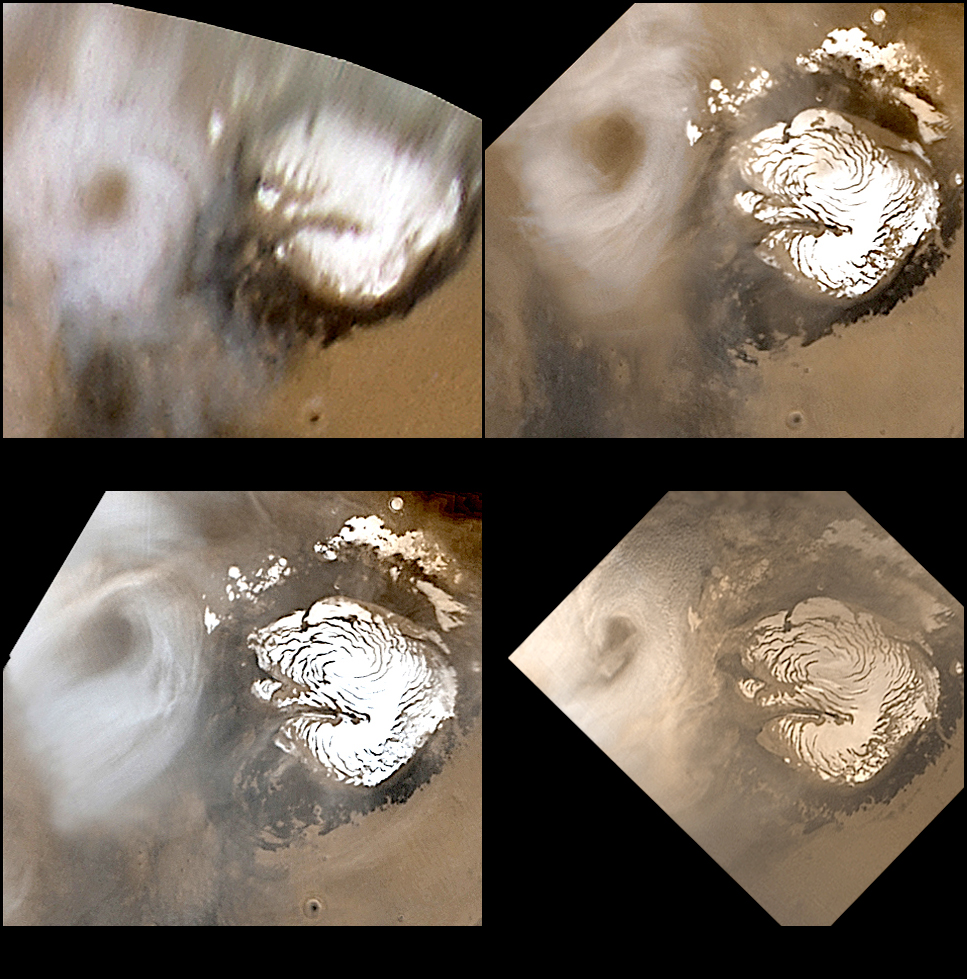

Celebrating 8 Years at Mars: Repeated Weather Events

12 September 2005
Mars Global Surveyor (MGS) entered Mars orbit on 12 September 1997.

Today, we celebrate the MGS’s 8th anniversary!

The 8 Earth years that MGS has been in orbit span portions of 5 martian years. One of the critical science activities that the Mars Orbiter Camera (MOC) has been engaged in for the past 8 years has been to document daily changes in the martian weather. Each day that MOC is operating, the red and blue wide angle cameras are used to build up a daily global map. These maps provide a record of the planet’s changing meteorological conditions.

One of the most exciting observations that the MOC wide angle cameras have made during these 8 years is that the red planet has very repeatable weather patterns. In light of weather-related problems and disruptions that occur every year on Earth, one can only imagine how nice it would be if our planet followed a similar, repeated pattern.

The four pictures shown here provide an example of one of the weather phenomena that repeat each martian year. Each picture shows the north polar region of Mars during the northern summer season. Each picture is a composite of several images acquired at different visible wavelengths to give a color view of the planet. Each picture was taken about 1 Mars year apart, and each shows an annular (circular) cloud located over the same terrain each summer.

The first picture, acquired in April 1999, is actually not from the MGS MOC instrument. It was obtained by the Hubble Space Telescope (HST) Wide Field Planetary Camera 2 (WFPC2) and was originally released by the Space Telescope Science Institute on 19 May 1999. The reason there is no MOC image for April 1999 is a product of the MGS spacecraft’s 8-year history at Mars. MGS was certainly in orbit at the time, and it was taking data during the month of April. However, the camera did not obtain any images between 17 and 28 April because the spacecraft encountered, and then had to be recovered from, a problem. It was at this time that the spacecraft team realized that there is something obstructing the full movement of MGS’s high gain antenna. A work-around was created and the mission has continued, ever since, but the down-side was that MOC did not have the opportunity in 1999 to provide detailed observations of the north polar, summertime, annular cloud.

The remaining three pictures show MGS MOC views of the cloud feature, as it appeared in the subsequent 3 Mars years. Each year, the cloud appeared at about the same time or slightly earlier than in the previous year. Despite its superficial resemblance to a hurricane or cyclone on Earth, the northern summer annular cloud does not rotate. The cloud forms as different currents of air merge in the morning hours in the polar region; by afternoon, the annular cloud typically dissipates or breaks up into smaller clouds.

MGS MOC has observed other repeated phenomena over the course of its 8-year mission orbiting Mars. These include dust storms that repeat, year after year, in the same location within a week or two of the time it occurred in the previous year. They also include dust devils in northern Amazonis, which start up shortly after the first day of spring, and keep occurring nearly every afternoon until a few days into the autumn season. MOC is continuing its mission to monitor the planet — in 2006, MOC’s weather observations will be used to provide guidance for the aerobraking maneuvers of the Mars Reconnaissance Orbiter (MRO). MOC images will show whether dust storms are occurring, and whether the dust suspended by these storms will impact the density of the atmosphere at the altitudes that MRO is passing through to slow the spacecraft and change its orbit to the one desired for the MRO primary mission.

Location near: 90°N
Season: Northern Summer

Credit: NASA/JPL/Malin Space Science Systems